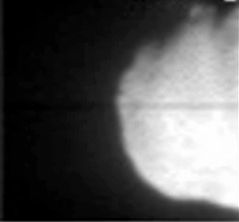

Impactor No More (Animation)

Quick Time Movie for PIA02130 Realtime Ejecta (Animation)

This movie was taken by Deep Impact’s flyby spacecraft shows the flash that occurred when comet Tempel 1 ran over the spacecraft’s probe. It was taken by the flyby craft’s medium-resolution camera.

Credit: NASA/JPL-Caltech/UMD